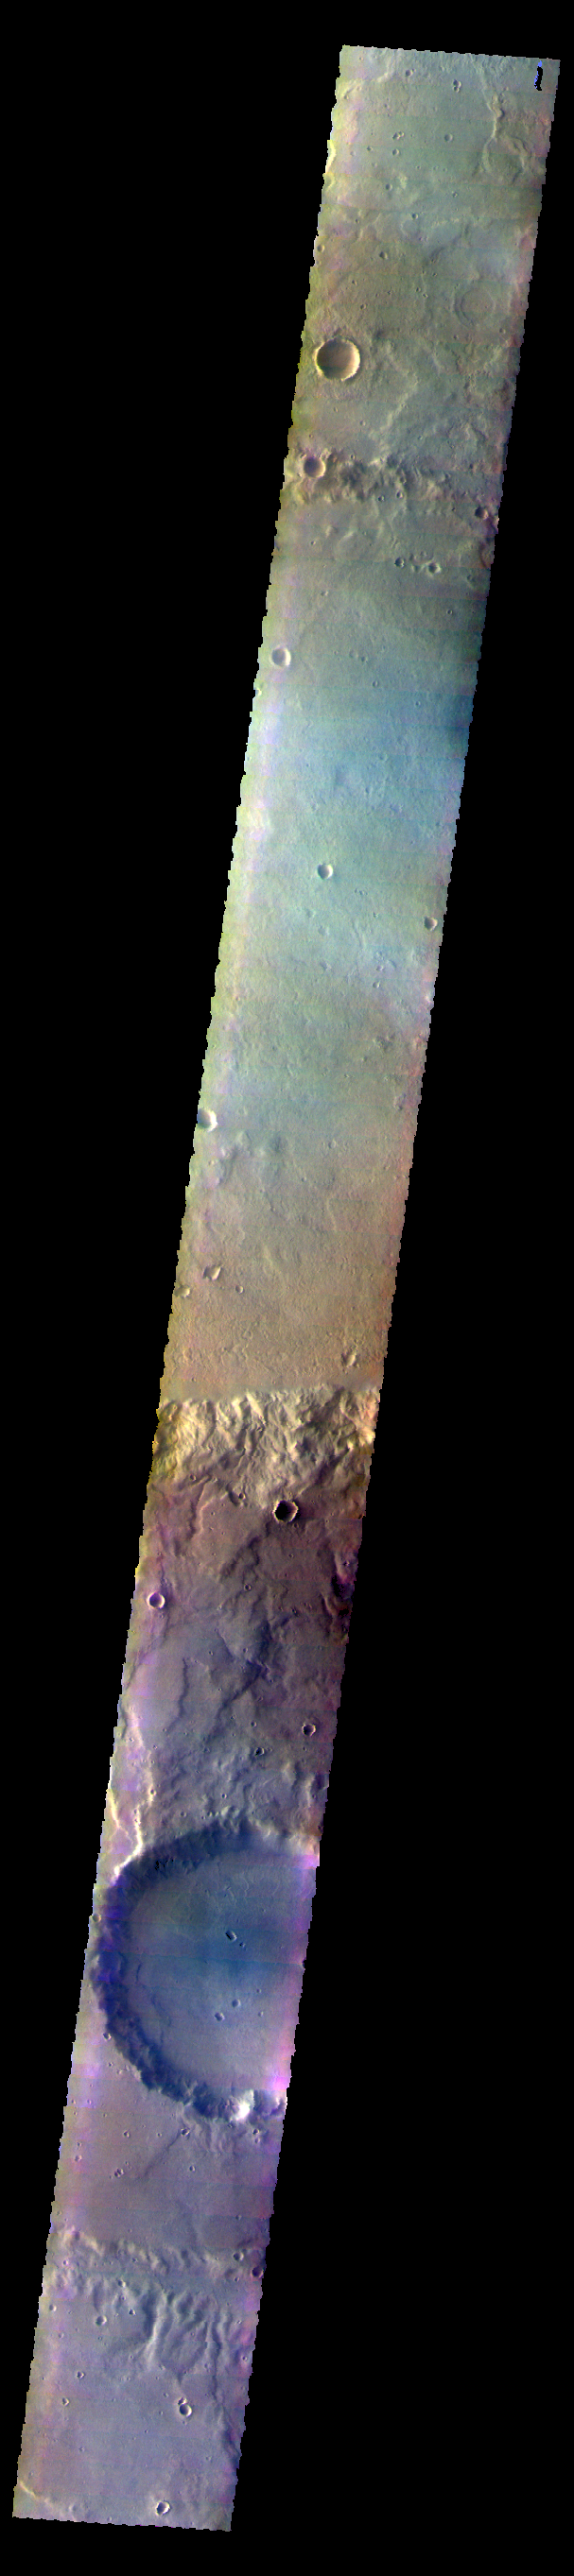

Terra Cimmeria – False Color

The THEMIS VIS camera contains 5 filters. The data from different filters can be combined in multiple ways to create a false color image. These false color images may reveal subtle variations of the surface not easily identified in a single band image. Today’s false color image shows several craters and plains of Terra Cimmeria.

Credit: NASA/JPL-Caltech/ASU